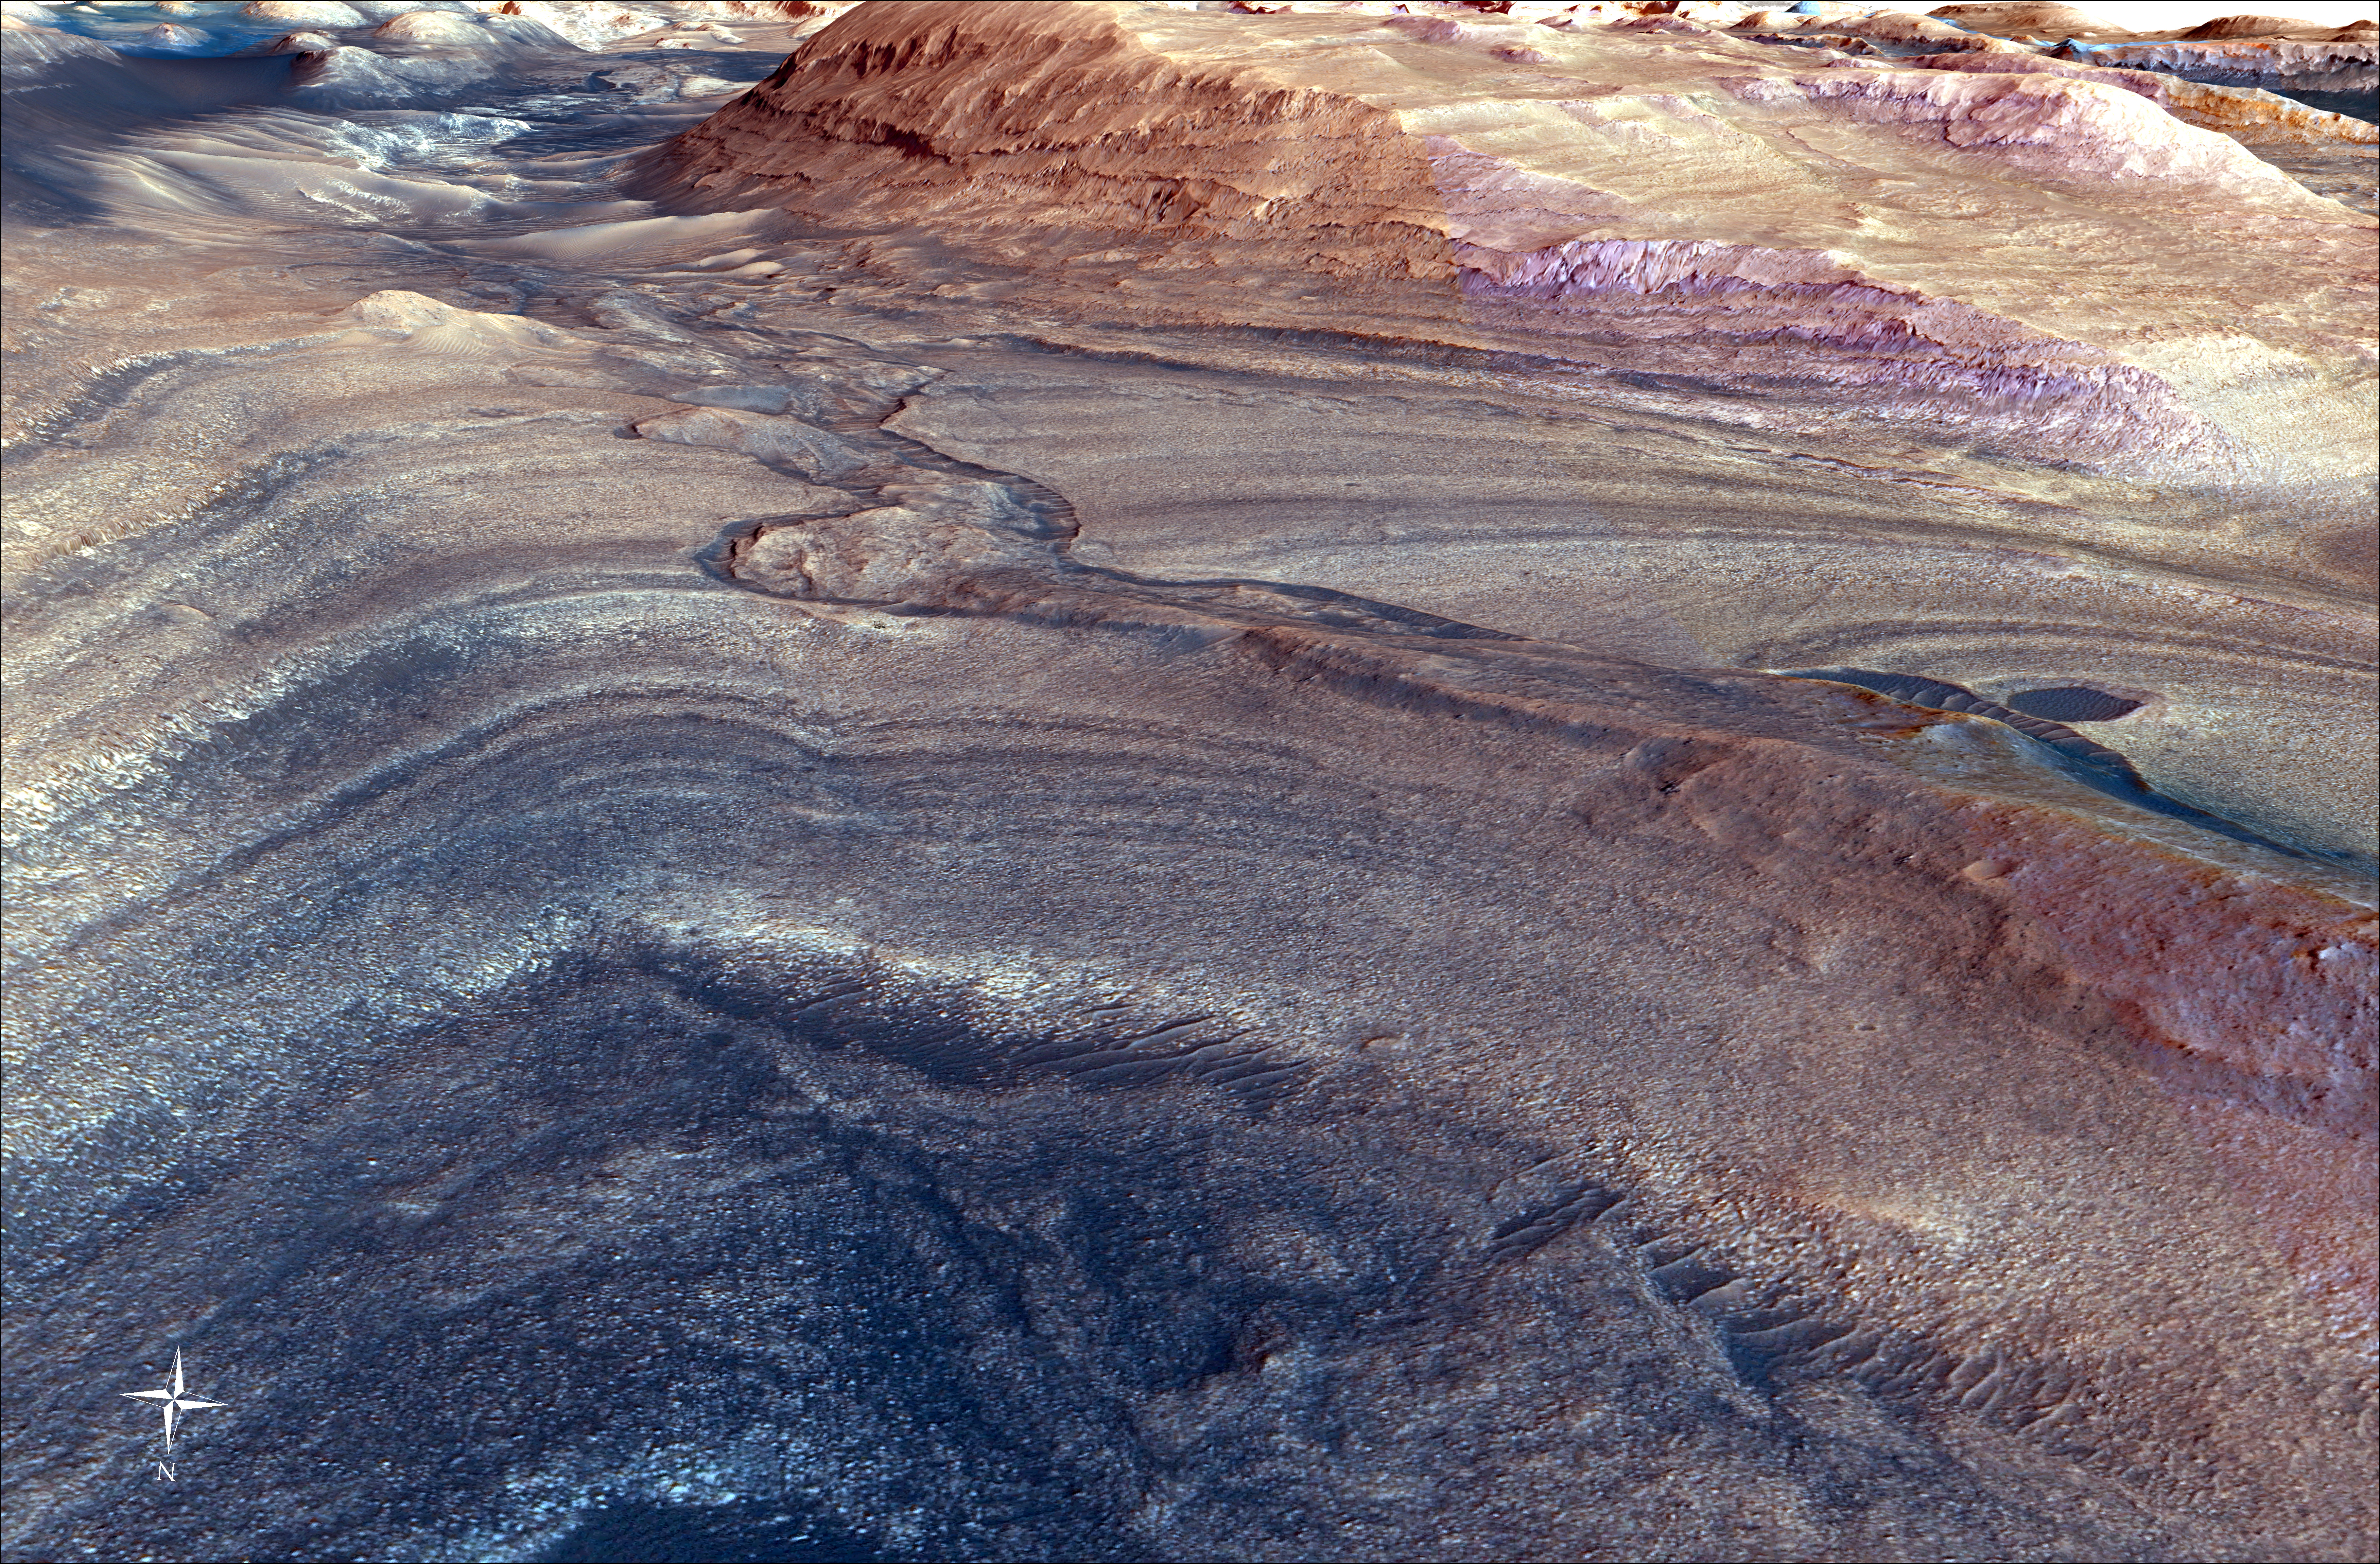

Curiosity’s Route to Gediz Vallis Channel (Rendering)

This rendering shows the area where NASA’s Curiosity Mars rover climbed a steep slope to reach a location called Gediz Vallis channel, which it began exploring for several months starting in February 2024. Imagery captured by the High-Resolution Imaging Experiment (HiRISE) camera on NASA’s Mars Reconnaissance Orbiter, along with other instruments, were used to make the visualization.

Figure A is the same image with Curiosity’s route indicated in yellow.

Since 2014, Curiosity has been ascending the foothills of Mount Sharp, which stands 3 miles (5 kilometers) above the floor of Gale Crater. The layers in this lower part of the mountain formed over millions of years under a changing Martian climate, providing scientists with a way to study how the presence of both water and the chemical ingredients required for life changed over time.

This image covers part of a region on Mount Sharp enriched in sulfates, salty minerals that often form as water evaporates. At the bottom of the image is the slope Curiosity climbed to get here, which includes alternating dark and light bands of sedimentary material that scientists are still puzzling over. Above those bands is the roughly 300-foot-wide (91-meter-wide) Gediz Vallis channel. The formation’s sides are filled with dark sand while its center is filled with mounds of boulders and other debris. Scientists aren’t entirely sure how the channel was formed; it could have been carved into the surrounding bedrock by an ancient river or debris flows (rapid, wet landslides). The debris currently filling the channel could have been carried down the channel as debris flows or in dry avalanches.

On the right side of the image, the mounds of debris form a large ridge that continues farther down Mount Sharp. The route in Figure A shows how Curiosity veered off to study the ridge up close.

Curiosity was built by NASA’s Jet Propulsion Laboratory, which is managed by Caltech in Pasadena, California. JPL leads the mission on behalf of NASA’s Science Mission Directorate in Washington.

Credit: NASA/JPL-Caltech/UC Berkeley